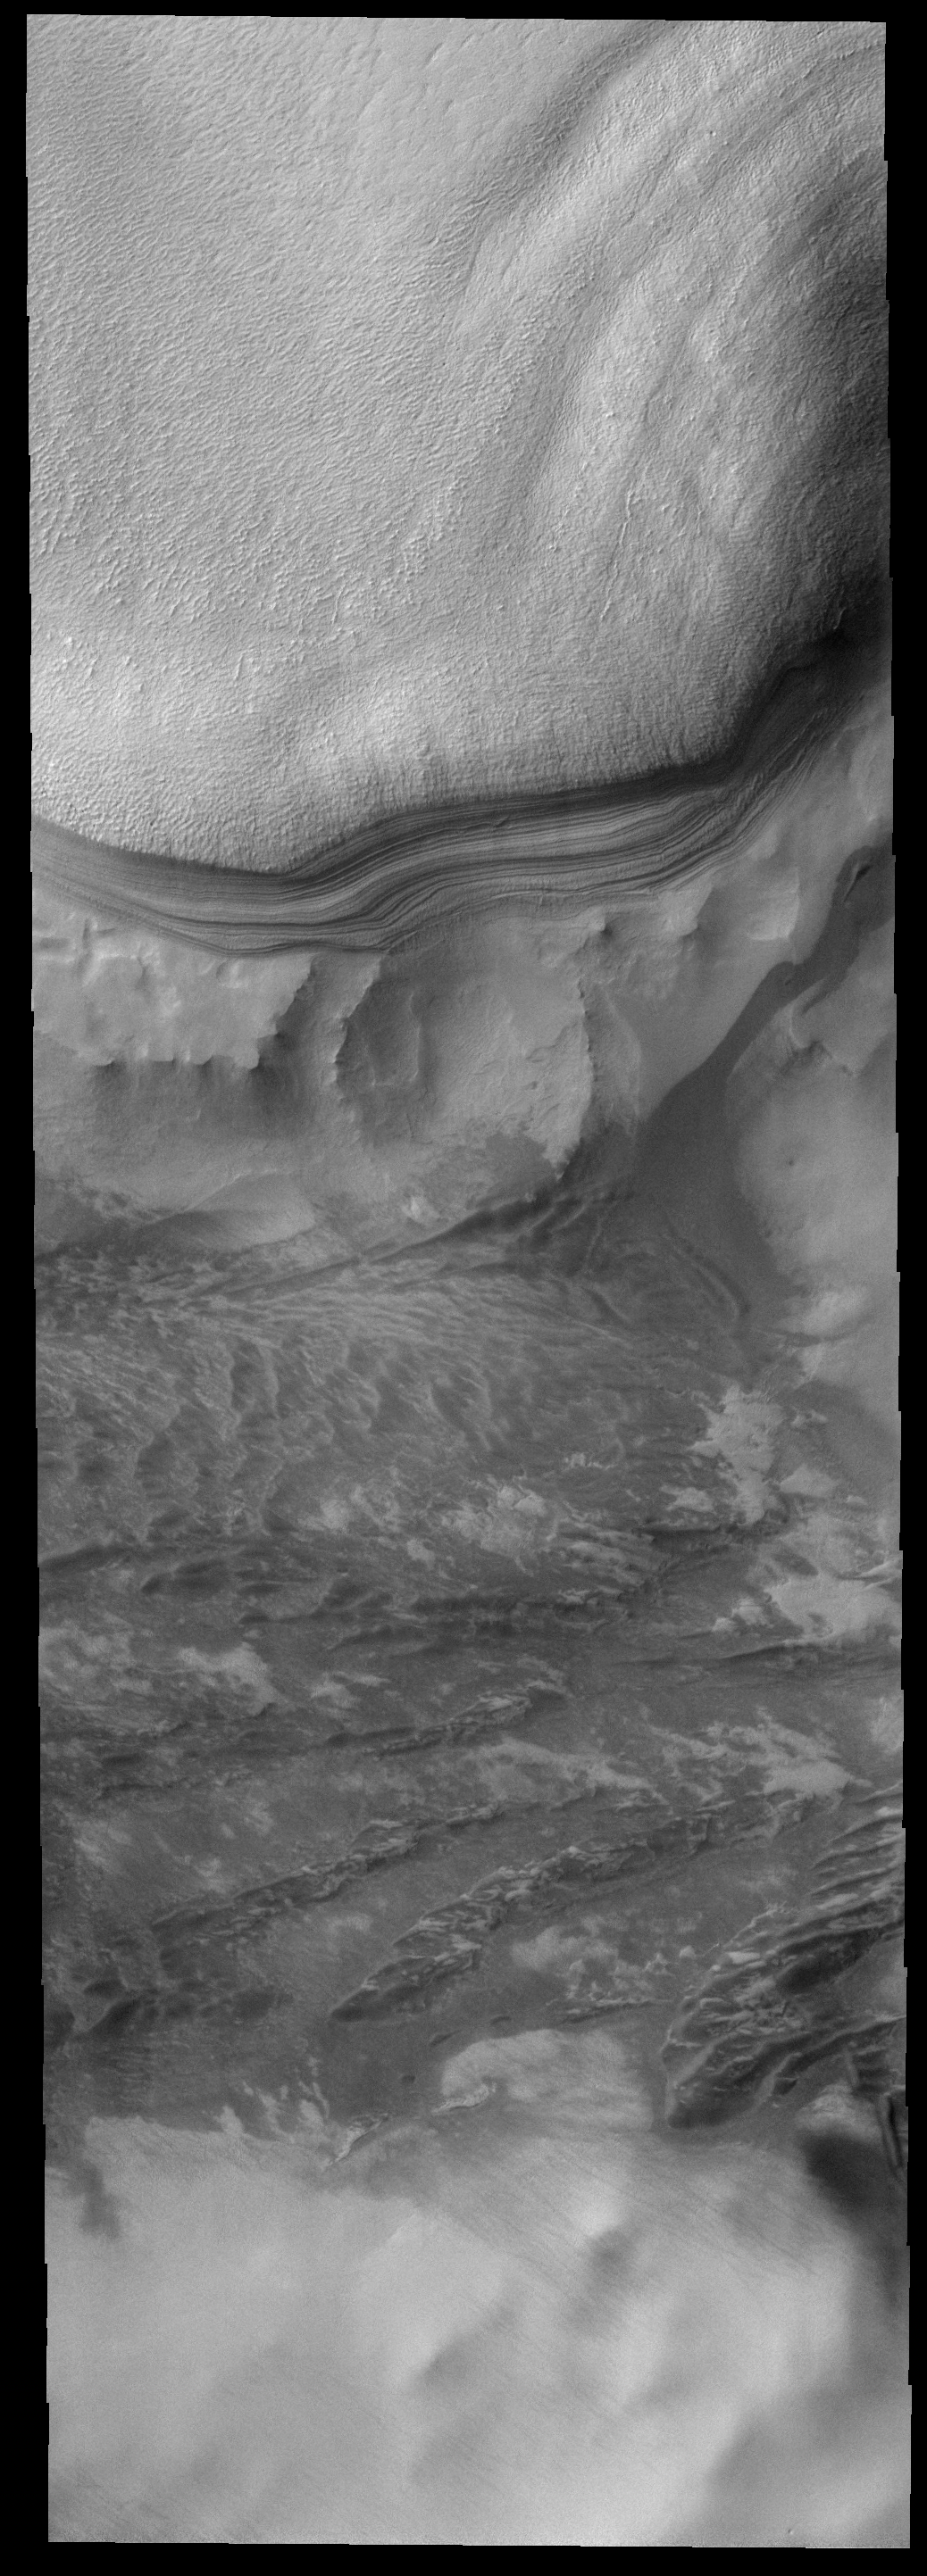

Where the Ice Ends

This image shows the margin of the south polar cap. The polar layers are prominently shown against the rocky surroundings.

Image information: VIS instrument. Latitude 71.7S, Longitude 142.3E. 17 meter/pixel resolution.

Note: this THEMIS visual image has not been radiometrically nor geometrically calibrated for this preliminary release. An empirical correction has been performed to remove instrumental effects. A linear shift has been applied in the cross-track and down-track direction to approximate spacecraft and planetary motion. Fully calibrated and geometrically projected images will be released through the Planetary Data System in accordance with Project policies at a later time.

NASA’s Jet Propulsion Laboratory manages the 2001 Mars Odyssey mission for NASA’s Office of Space Science, Washington, D.C. The Thermal Emission Imaging System (THEMIS) was developed by Arizona State University, Tempe, in collaboration with Raytheon Santa Barbara Remote Sensing. The THEMIS investigation is led by Dr. Philip Christensen at Arizona State University. Lockheed Martin Astronautics, Denver, is the prime contractor for the Odyssey project, and developed and built the orbiter. Mission operations are conducted jointly from Lockheed Martin and from JPL, a division of the California Institute of Technology in Pasadena.

Credit: NASA/JPL/ASU